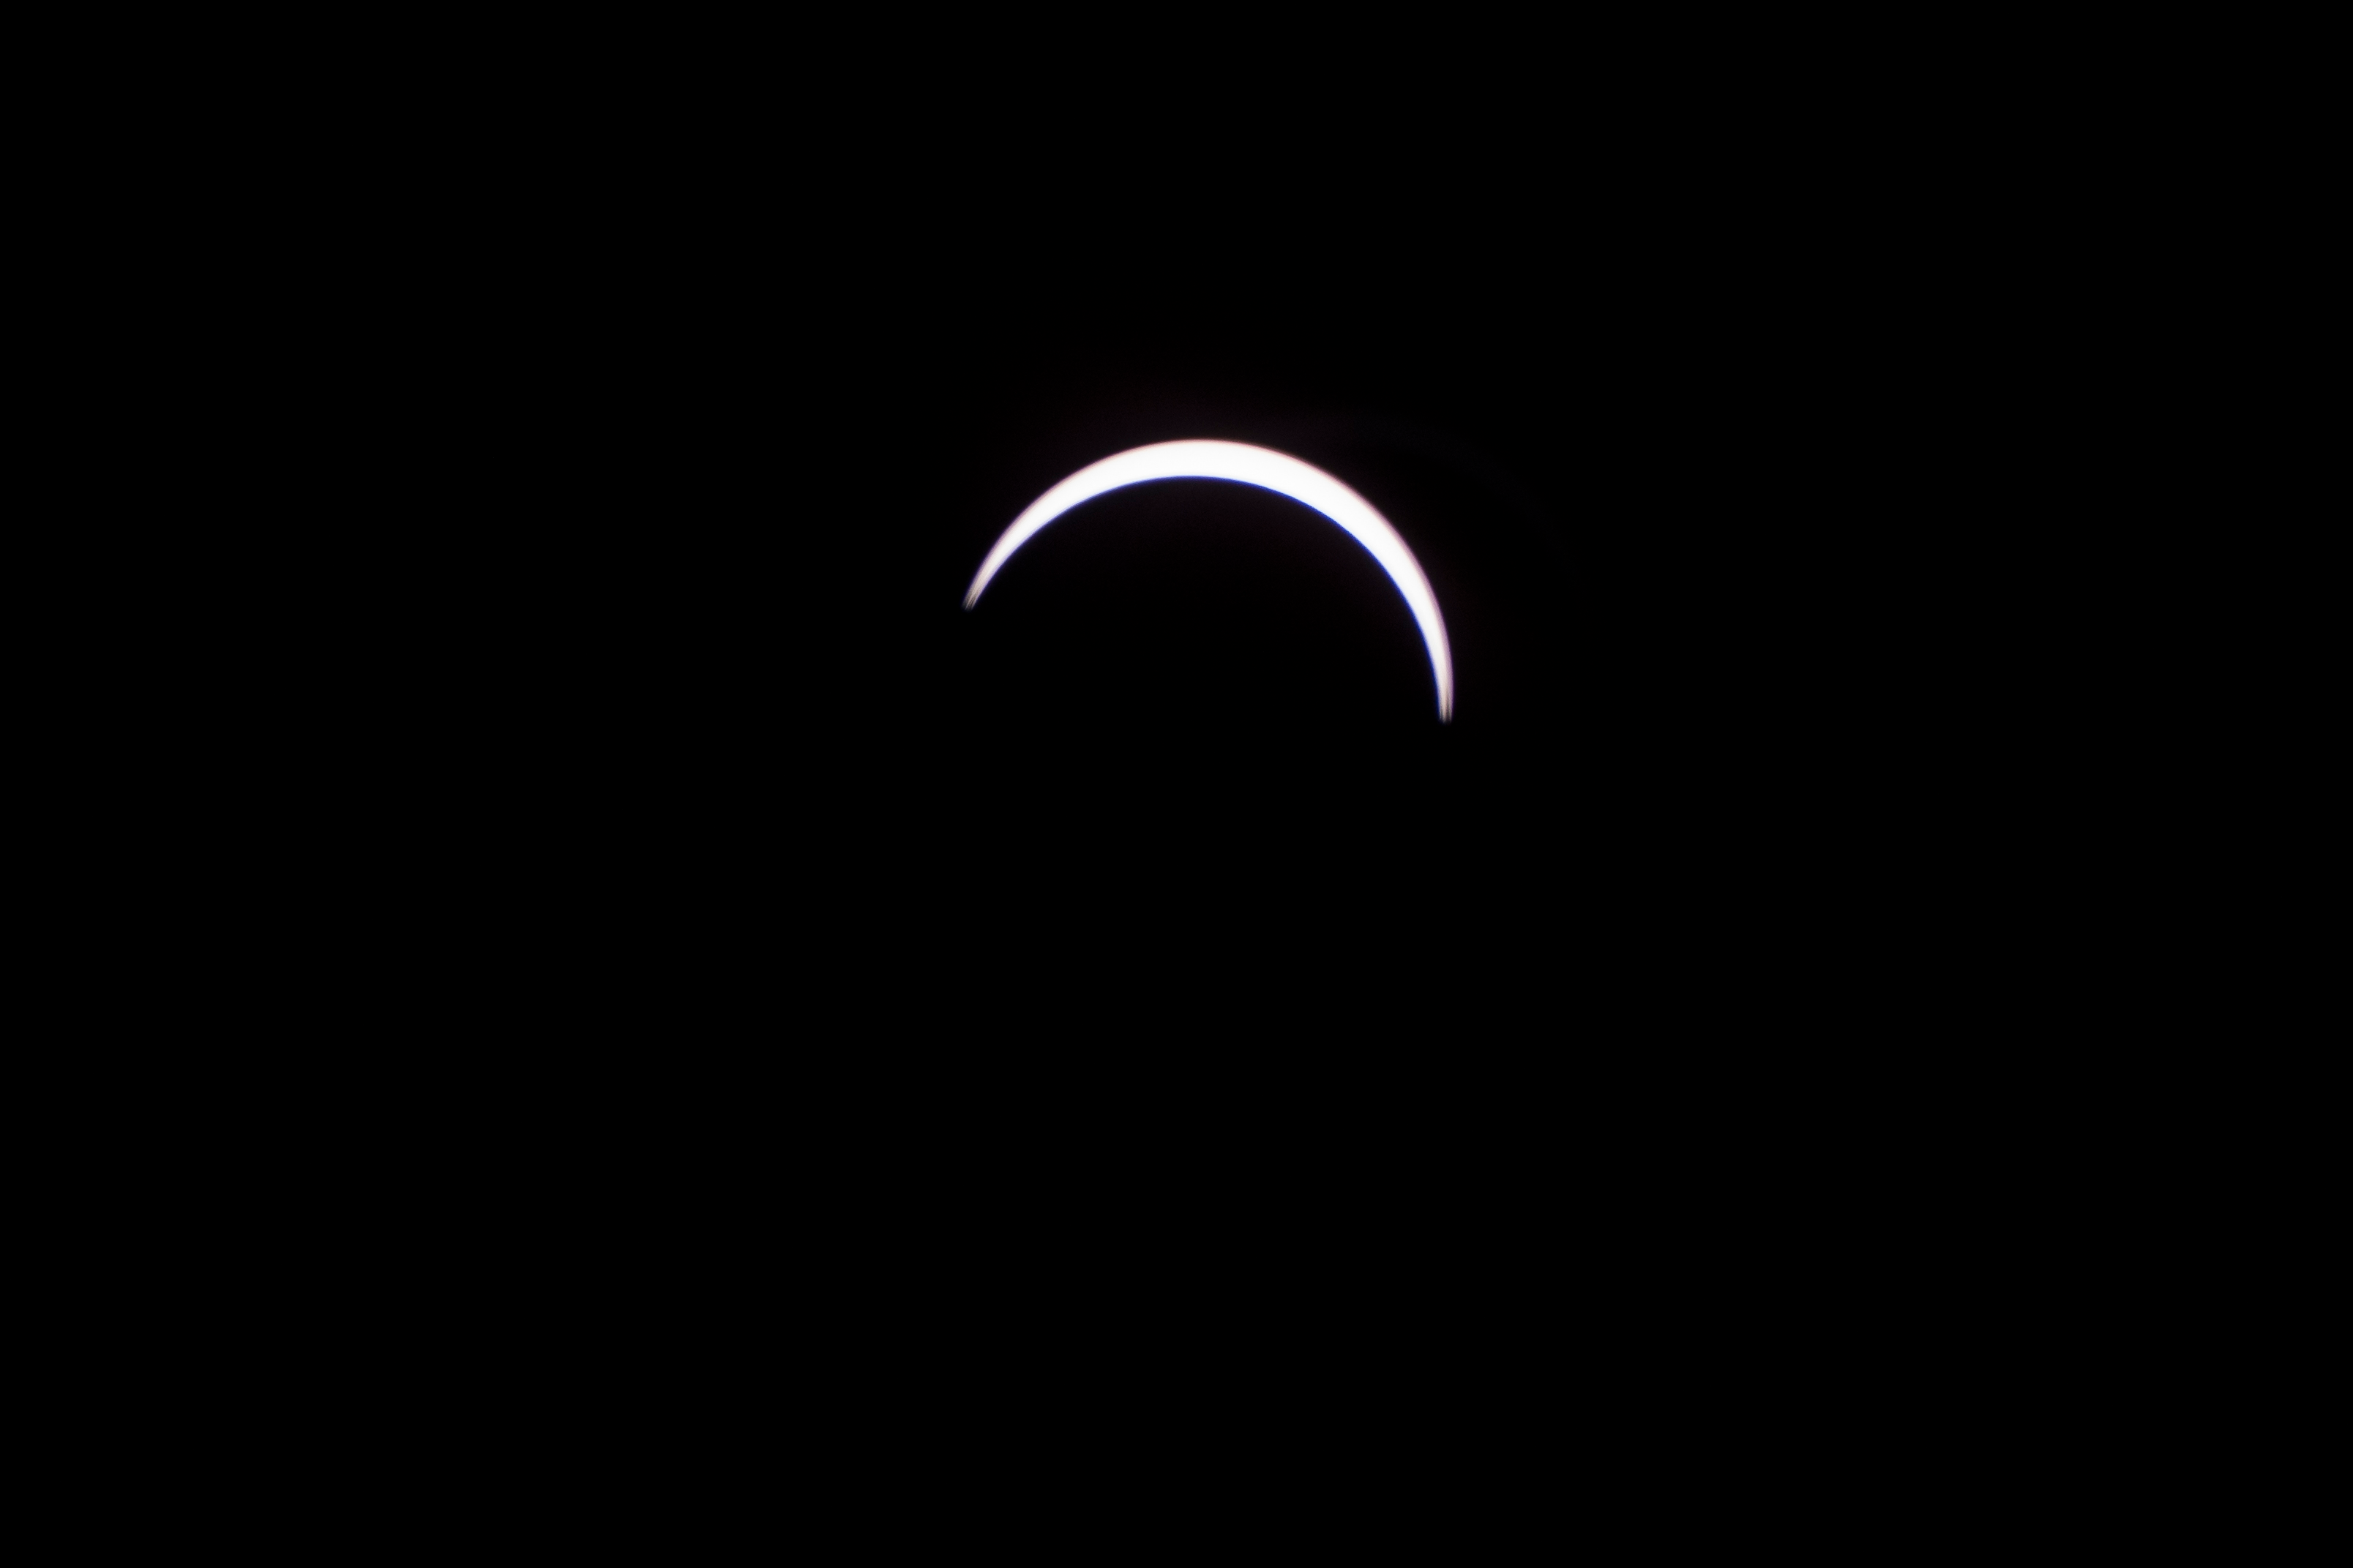

2017 Total Solar Eclipse

The Moon is seen passing in front of the Sun during a total solar eclipse on Monday, August 21, 2017 from onboard a NASA Gulfstream III aircraft flying 25,000 feet above the Oregon coast. A total solar eclipse swept across a narrow portion of the contiguous United States from Lincoln Beach, Oregon to Charleston, South Carolina. A partial solar eclipse was visible across the entire North American continent along with parts of South America, Africa, and Europe.

Credit: NASA/Carla Thomas